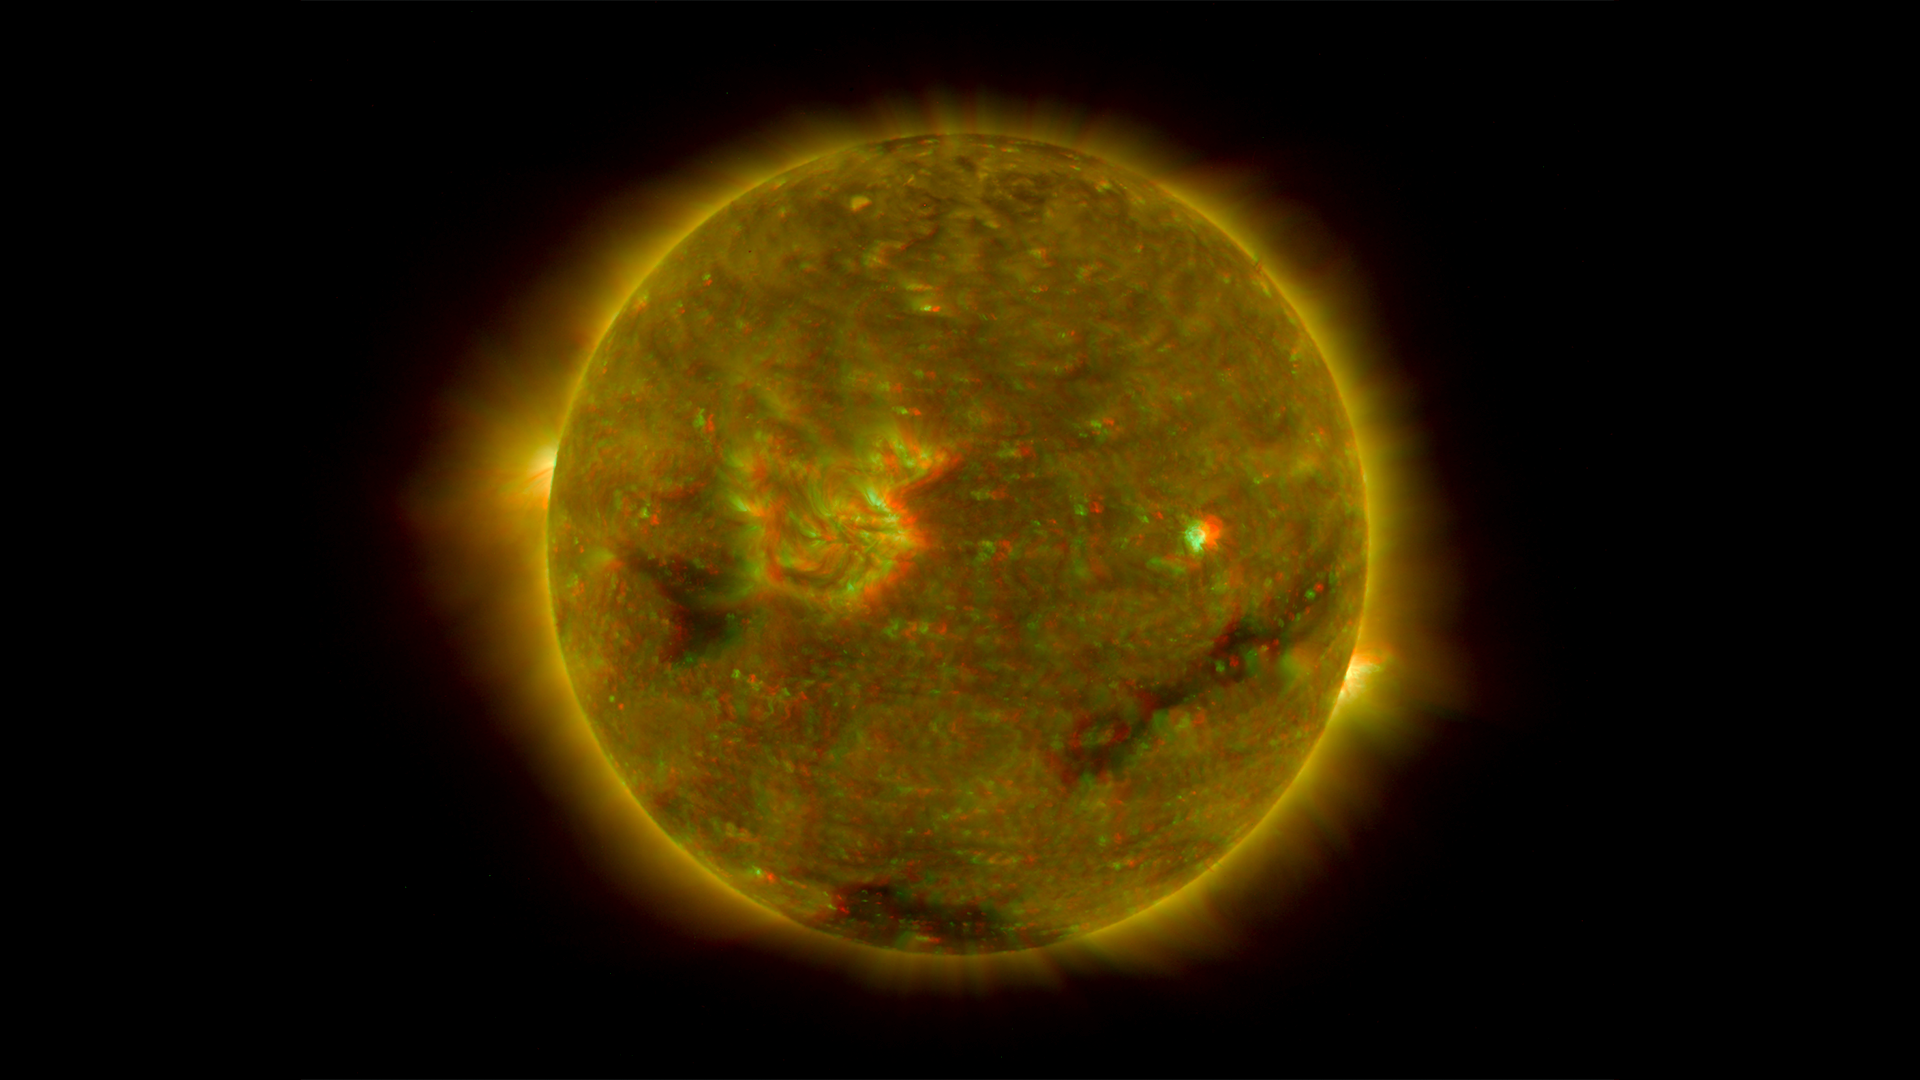

Full Disk Image of the Sun, March 26, 2007 (Anaglyph)

Figure 1: This image was taken by the SECCHI Extreme UltraViolet Imager (EUVI) mounted on the STEREO-B spacecraft. STEREO-B is located behind the Earth, and follows the Earth in orbit around the Sun. This location enables us to view the Sun from the position of a virtual left eye in space.Figure 2: This image was taken by the SECCHI Extreme UltraViolet Imager (EUVI) mounted on the STEREO-A spacecraft. STEREO-A is located ahead of the Earth, and leads the Earth in orbit around the Sun, This location enables us to view the Sun from the position of a virtual right eye in space.
NASA’s Solar TErrestrial RElations Observatory (STEREO) satellites have provided the first three-dimensional images of the Sun. For the first time, scientists will be able to see structures in the Sun’s atmosphere in three dimensions. The new view will greatly aid scientists’ ability to understand solar physics and thereby improve space weather forecasting.

This image is a composite of left and right eye color image pairs taken by the SECCHI Extreme UltraViolet Imager (EUVI) mounted on the STEREO-B and STEREO-A spacecraft. STEREO-B is located behind the Earth, and follows the Earth in orbit around the Sun, This location enables us to view the Sun from the position of a virtual left eye in space. STEREO-A is located ahead of the Earth, and leads the Earth in orbit around the Sun, This location enables us to view the Sun from the position of a virtual right eye in space. The structure of the corona shows well in this image.

The EUVI imager is sensitive to wavelengths of light in the extreme ultraviolet portion of the spectrum. EUVI bands at wavelengths of 304, 171 and 195 Angstroms have been mapped to the red blue and green visible portion of the spectrum; and processed to emphasize the three-dimensional structure of the solar material.

STEREO, a two-year mission, launched October 2006, will provide a unique and revolutionary view of the Sun-Earth System. The two nearly identical observatories — one ahead of Earth in its orbit, the other trailing behind — will trace the flow of energy and matter from the Sun to Earth. They will reveal the 3D structure of coronal mass ejections; violent eruptions of matter from the sun that can disrupt satellites and power grids, and help us understand why they happen. STEREO will become a key addition to the fleet of space weather detection satellites by providing more accurate alerts for the arrival time of Earth-directed solar ejections with its unique side-viewing perspective.

STEREO is the third mission in NASA’s Solar Terrestrial Probes program within NASA’s Science Mission Directorate, Washington. The Goddard Science and Exploration Directorate manages the mission, instruments, and science center. The Johns Hopkins University Applied Physics Laboratory, Laurel, Md., designed and built the spacecraft and is responsible for mission operations. The imaging and particle detecting instruments were designed and built by scientific institutions in the U.S., UK, France, Germany, Belgium, Netherlands, and Switzerland. JPL is a division of the California Institute of Technology in Pasadena.

Credit: NASA/JPL-Caltech/NRL/GSFC